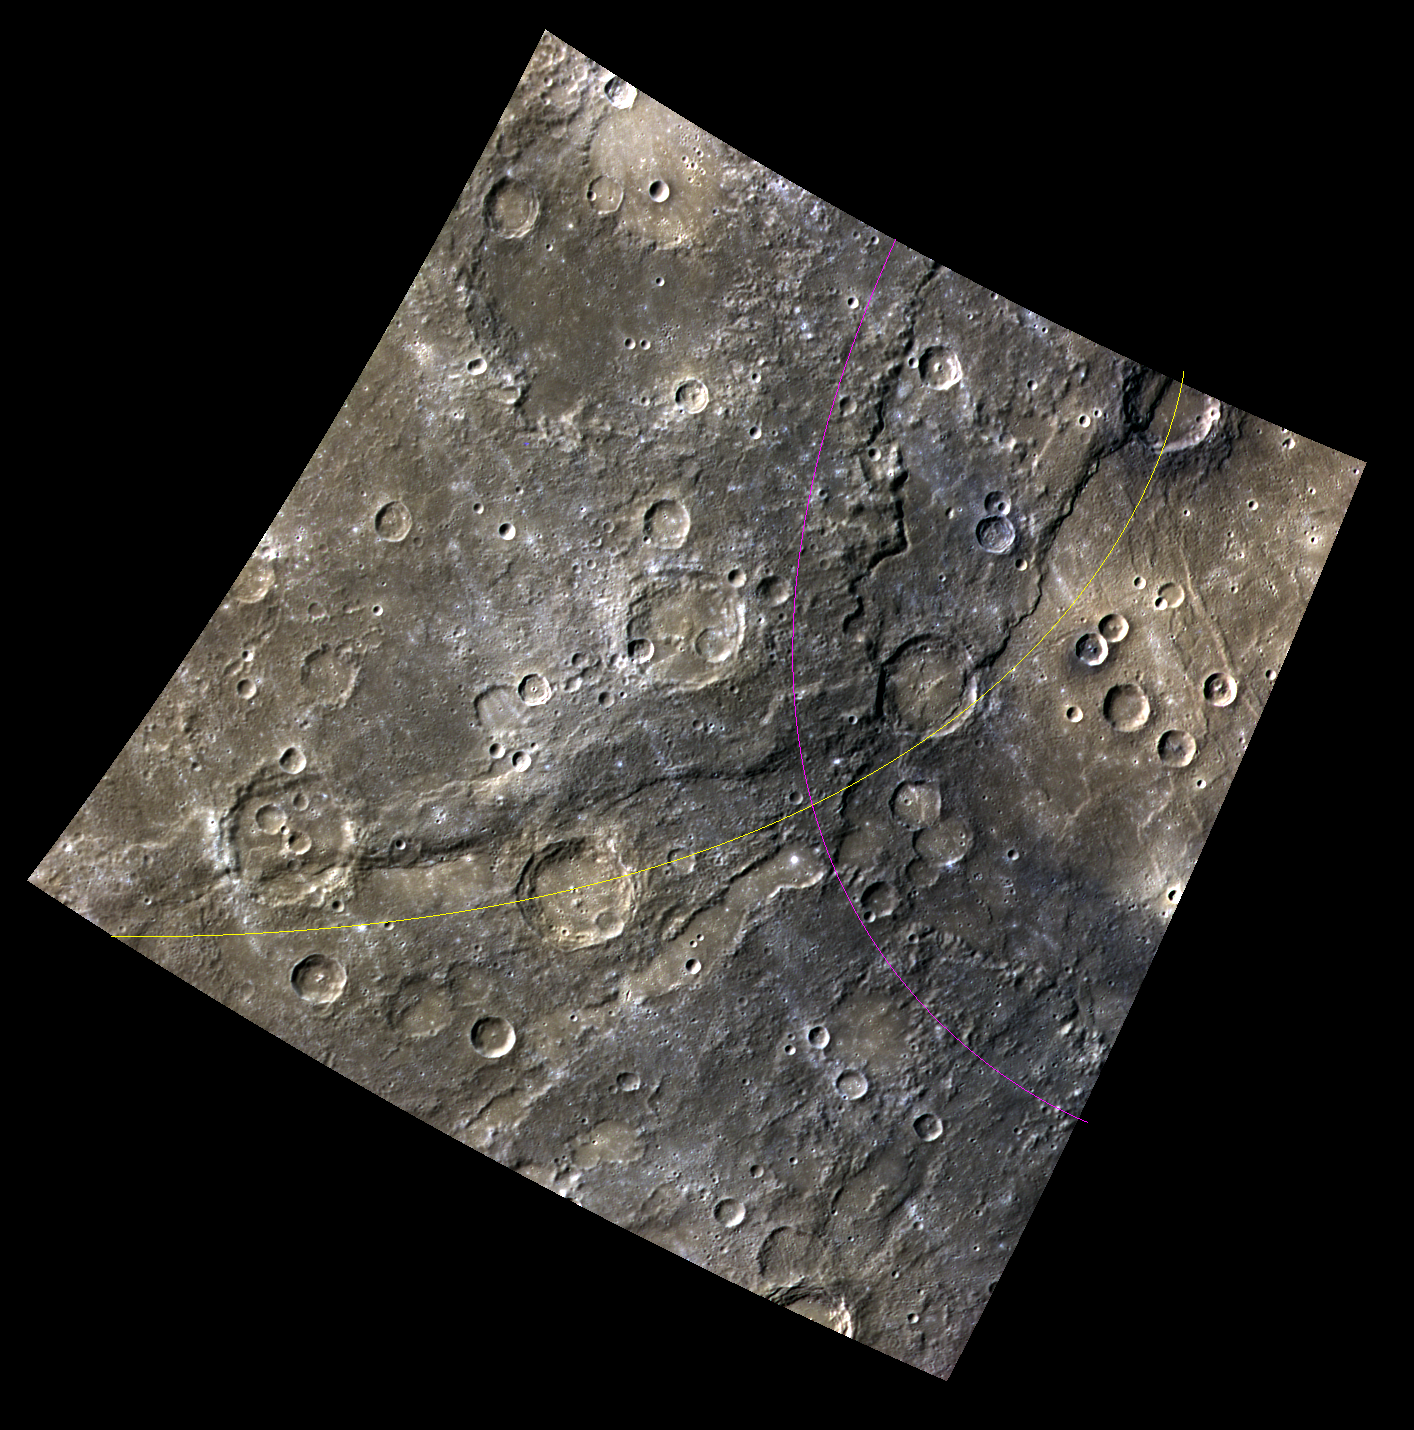

Crossing Cliffs

This false-color image is located just at the edge of the Rembrandt Basin. The basin edge crosses the newly named Enterprise Rupes. This is just a small meeting of two titans, as Enterprise extends for ~822 km (510 mi.), and Rembrandt is about 723 km (450 mi) in diameter. The edge of Rembrandt is loosely marked with a pink line, and Enterprise with a yellow line.

This image was acquired as part of MDIS’s 8-color base map. The 8-color base map is composed of WAC images taken through eight different narrow-band color filters and covers more than 99% of Mercury’s surface with an average resolution of 1 kilometer/pixel. The highest-quality color images are obtained for Mercury’s surface when both the spacecraft and the Sun are overhead, so these images typically are taken with viewing conditions of low incidence and emission angles.

Date acquired: August 14, 2011
Image Mission Elapsed Time (MET): 221845855, 221845875, 221845859
Image ID: 632458, 632463, 632459
Instrument: Wide Angle Camera (WAC) of the Mercury Dual Imaging System (MDIS)
WAC filters: 9, 7, 6 (996, 748, 433 nanometers) in red, green, and blue
Center Latitude: -36.15°
Center Longitude: 75.66° E
Resolution: 576 meters/pixel
Scale: This image is about 640 km (398 mi.) across.
Incidence Angle: 56.7°
Emission Angle: 0.5°
Phase Angle: 56.3°

The MESSENGER spacecraft is the first ever to orbit the planet Mercury, and the spacecraft’s seven scientific instruments and radio science investigation are unraveling the history and evolution of the Solar System’s innermost planet. MESSENGER acquired over 150,000 images and extensive other data sets. MESSENGER is capable of continuing orbital operations until early 2015.

For information regarding the use of images, see the MESSENGER image use policy.

Credit: NASA/Johns Hopkins University Applied Physics Laboratory/Carnegie Institution of Washington